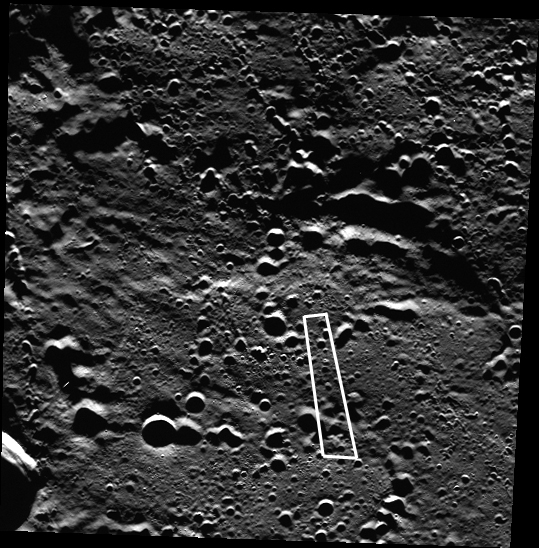

We Are the 0.00007%!

Although most of the surface in this image had been seen by MESSENGER before this image was acquired, the area outlined in white, approximately 51 square km (20 square mi) brought MESSENGER’s image coverage of the innermost planet from 99.999993%% to a full 100%! The journey from 45% coverage by the Mariner 10 spacecraft to 100% coverage has enabled a better understanding of the global processes that shaped Mercury’s formation and evolution. Even so, only a tiny fraction of the planet has been observed at the highest resolution. Improving high-resolution coverage is an important aspect of MESSENGER’s proposed second extended mission at Mercury.

Date acquired: December 30, 2012
Image Mission Elapsed Time (MET): 265399328
Image ID: 3239509
Instrument: Wide Angle Camera (WAC) of the Mercury Dual Imaging System (MDIS)
WAC filter: 7 (748 nanometers)
Center Latitude: 85.54°
Center Longitude: 106.8° E
Resolution: 162 meters/pixel
Scale: This image is approximately 60 km (37 mi.) across.
Incidence Angle: 85.5°
Emission Angle: 11.9°
Phase Angle: 73.7°

The MESSENGER spacecraft is the first ever to orbit the planet Mercury, and the spacecraft’s seven scientific instruments and radio science investigation are unraveling the history and evolution of the Solar System’s innermost planet. Visit the Why Mercury? section of this website to learn more about the key science questions that the MESSENGER mission is addressing. During the one-year primary mission, MDIS acquired 88,746 images and extensive other data sets. MESSENGER is now in a year-long extended mission, during which plans call for the acquisition of more than 80,000 additional images to support MESSENGER’s science goals.

For information regarding the use of images, see the MESSENGER image use policy.

Credit: NASA/Johns Hopkins University Applied Physics Laboratory/Carnegie Institution of Washington